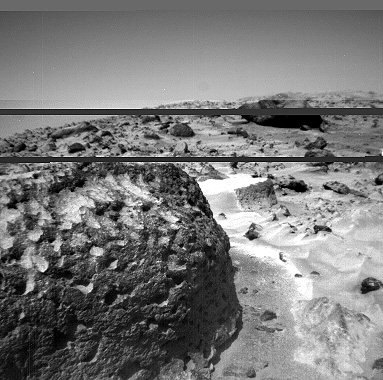

Pits and Flutes on “Stimpy” – Left Eye

The rock “Stimpy” is seen in this close-up image taken by the Sojourner rover’s left front camera on Sol 70 (September 13). Detailed texture on the rock, such as pits and flutes, are clearly visible.

This image and PIA01571 (right eye) make up a stereo pair.

Mars Pathfinder is the second in NASA’s Discovery program of low-cost spacecraft with highly focused science goals. The Jet Propulsion Laboratory, Pasadena, CA, developed and manages the Mars Pathfinder mission for NASA’s Office of Space Science, Washington, D.C. JPL is an operating division of the California Institute of Technology (Caltech).

Photojournal note: Sojourner spent 83 days of a planned seven-day mission exploring the Martian terrain, acquiring images, and taking chemical, atmospheric and other measurements. The final data transmission received from Pathfinder was at 10:23 UTC on September 27, 1997. Although mission managers tried to restore full communications during the following five months, the successful mission was terminated on March 10, 1998.

Credit: NASA/JPL